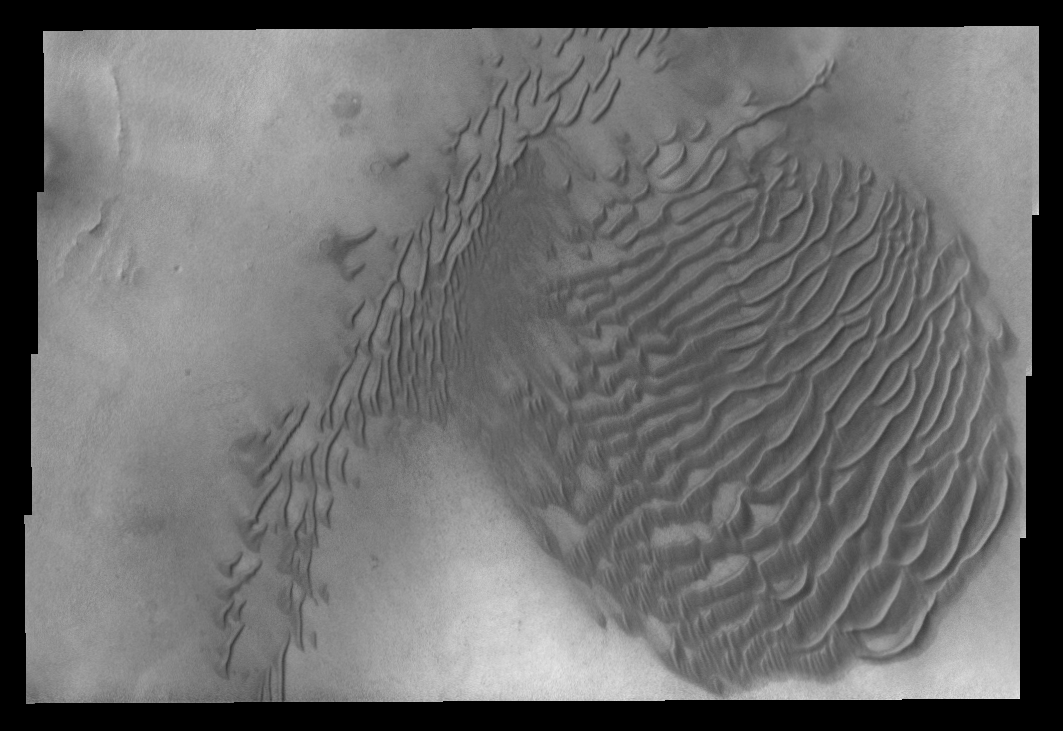

Dunes in Terra Sirenum

This VIS image shows dunes on the floor of an unnamed crater in Terra Sirenum.

Credit: NASA/JPL-Caltech/ASU